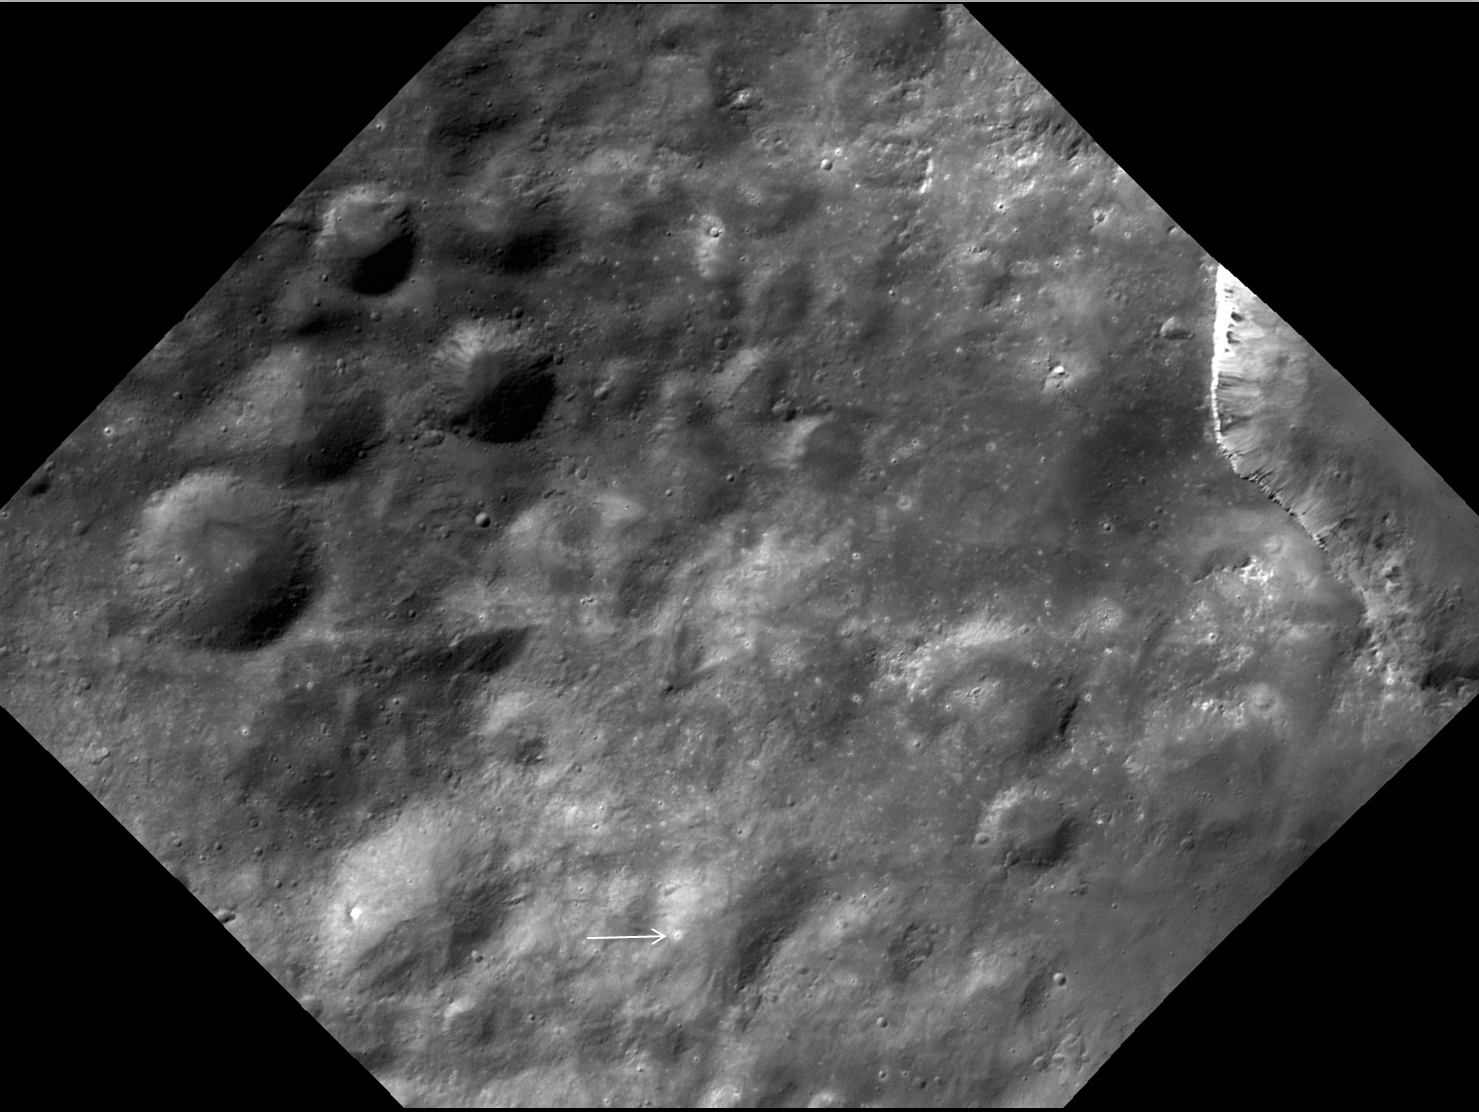

Bright Spots Near Marcia

Annotated version

Numerous small, bright spots appear on Vesta, as seen in this image from NASA’s Dawn spacecraft. This region is just north of the equator, to the west of Marcia crater in the Marcia quadrangle. The small spots are approximately several hundred yards (meters) in size.

This image was taken during Dawn’s high-altitude mapping orbit (on average 420 miles or 680 kilometers above the surface). When Dawn looked more closely at these spots at lower altitude, scientists could see most of them were small craters with bright rims or craters with bright material on their walls.

This particular image was taken on Oct. 28, 2011 at an altitude of about 435 miles (700 kilometers). The image covers an area about 1,800 square miles (4,500 square kilometers).

The annotated version of this image highlights the location of some bright spots with white arrows and ovals.

The Dawn mission to the asteroids Vesta and Ceres is managed by NASA’s Jet Propulsion Laboratory, a division of the California Institute of Technology in Pasadena, for NASA’s Science Mission Directorate, Washington. Dawn is a project of the directorate’s Discovery Program, managed by NASA’s Marshall Space Flight Center in Huntsville, Ala. UCLA is responsible for overall Dawn mission science. The Dawn Framing Cameras have been developed and built under the leadership of the Max Planck Institute for Solar System Research, Katlenburg-Lindau, Germany, with significant contributions by DLR German Aerospace Center, Institute of Planetary Research, Berlin, and in coordination with the Institute of Computer and Communication Network Engineering, Braunschweig. The framing camera project is funded by the Max Planck Society, DLR, and NASA/JPL.

Credit: NASA/JPL-Caltech/UCLA/MPS/DLR/IDA/UMD